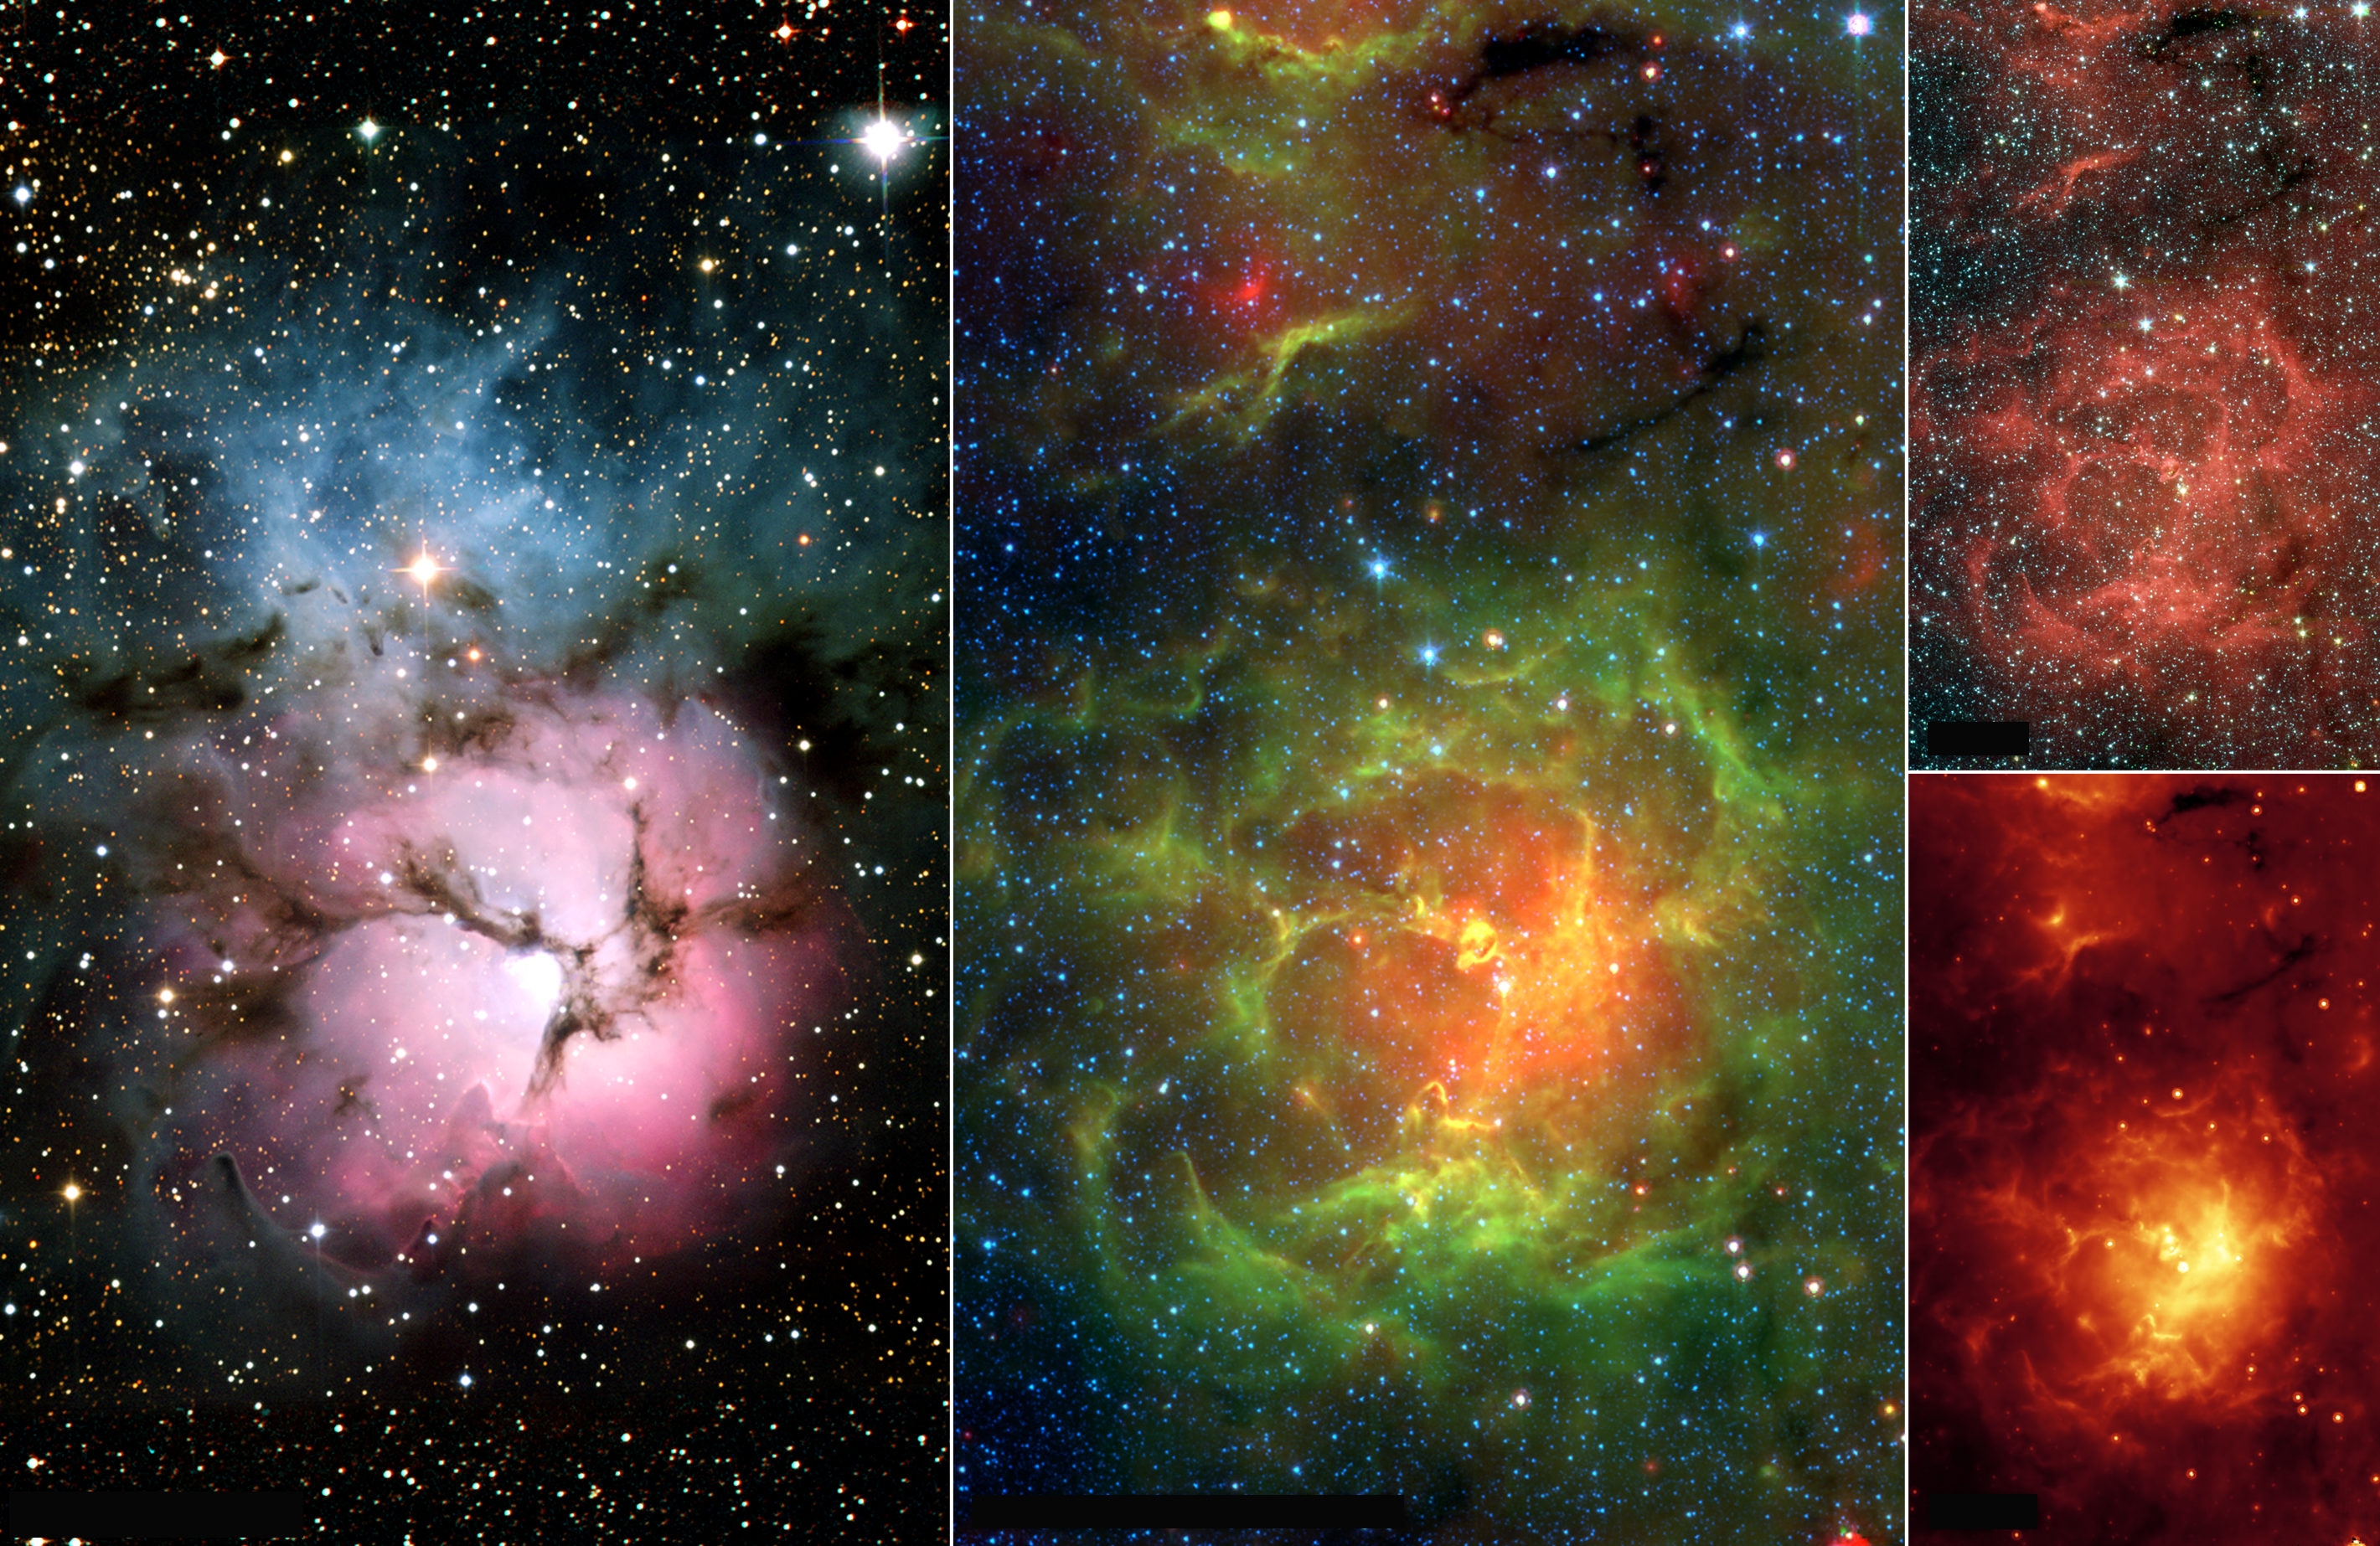

New Views of a Familiar Beauty

Figure 1

This image composite compares the well-known visible-light picture of the glowing Trifid Nebula (left panel) with infrared views from NASA’s Spitzer Space Telescope (remaining three panels). The Trifid Nebula is a giant star-forming cloud of gas and dust located 5,400 light-years away in the constellation Sagittarius.

The false-color Spitzer images reveal a different side of the Trifid Nebula. Where dark lanes of dust are visible trisecting the nebula in the visible-light picture, bright regions of star-forming activity are seen in the Spitzer pictures. All together, Spitzer uncovered 30 massive embryonic stars and 120 smaller newborn stars throughout the Trifid Nebula, in both its dark lanes and luminous clouds. These stars are visible in all the Spitzer images, mainly as yellow or red spots. Embryonic stars are developing stars about to burst into existence. Ten of the 30 massive embryos discovered by Spitzer were found in four dark cores, or stellar “incubators,” where stars are born. Astronomers using data from the Institute of Radioastronomy millimeter telescope in Spain had previously identified these cores but thought they were not quite ripe for stars. Spitzer’s highly sensitive infrared eyes were able to penetrate all four cores to reveal rapidly growing embryos.

Astronomers can actually count the individual embryos tucked inside the cores by looking closely at the Spitzer image taken by its infrared array camera (figure 4). This instrument has the highest spatial resolution of Spitzer’s imaging cameras. The Spitzer image from the multiband imaging photometer (figure 5), on the other hand, specializes in detecting cooler materials. Its view highlights the relatively cool core material falling onto the Trifid’s growing embryos. The middle panel is a combination of Spitzer data from both of these instruments.

The embryos are thought to have been triggered by a massive “type O” star, which can be seen as a white spot at the center of the nebula in all four images. Type O stars are the most massive stars, ending their brief lives in explosive supernovas. The small newborn stars probably arose at the same time as the O star, and from the same original cloud of gas and dust.

The Spitzer infrared array camera image is a three-color composite of invisible light, showing emissions from wavelengths of 3.6 microns (blue), 4.5 microns (green), 5.8 and 8.0 microns (red). The Spitzer multiband imaging photometer image (figure 3) shows 24-micron emissions. The Spitzer mosaic image combines data from these pictures, showing light of 4.5 microns (blue), 8.0 microns (green) and 24 microns (red). The visible-light image (figure 2) is from the National Optical Astronomy Observatory, Tucson, Ariz.

Credit: NASA/JPL-Caltech/NOAO